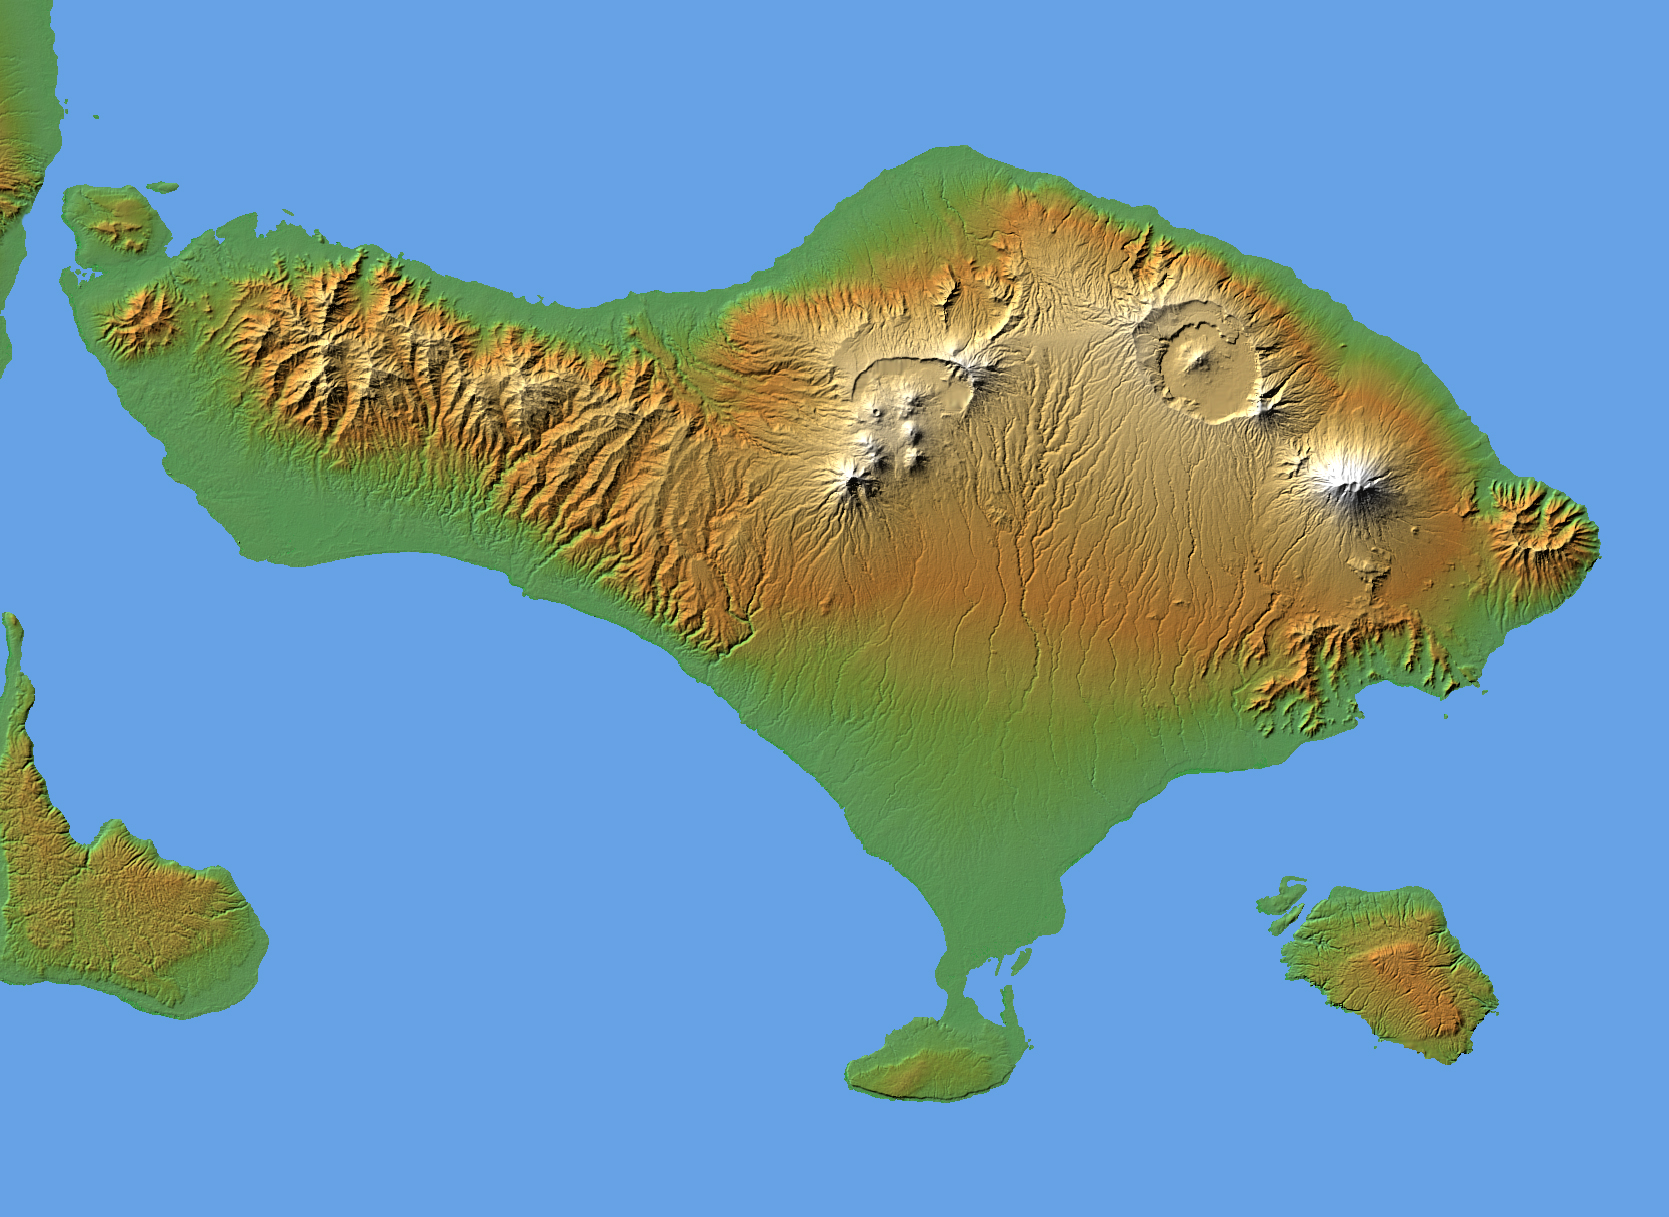

Bali, Shaded Relief and Colored Height

The volcanic nature of the island of Bali is evident in this shaded relief image generated with data from the Shuttle Radar Topography Mission (SRTM).

Bali, along with several smaller islands, make up one of the 27 Provinces of Indonesia. It lies over a major subduction zone where the Indo-Australian tectonic plate collides with the Sunda plate, creating one of the most volcanically active regions on the planet.

The most significant feature on Bali is Gunung Agung, the symmetric, conical mountain at the right-center of the image. This “stratovolcano,” 3,148 meters (10,308 feet) high, is held sacred in Balinese culture, and last erupted in 1963 after being dormant and thought inactive for 120 years. This violent event resulted in over 1,000 deaths, and coincided with a purification ceremony called Eka Dasa Rudra, meant to restore the balance between nature and man. This most important Balinese rite is held only once per century, and the almost exact correspondence between the beginning of the ceremony and the eruption is though to have great religious significance.

Two visualization methods were combined to produce the image: shading and color coding of topographic height. The shade image was derived by computing topographic slope in the northwest-southeast direction, so that northwest slopes appear bright and southeast slopes appear dark. Color coding is directly related to topographic height, with green at the lower elevations, rising through yellow and tan, to white at the highest elevations.

Elevation data used in this image were acquired by the Shuttle Radar Topography Mission aboard the Space Shuttle Endeavour, launched on Feb. 11, 2000. SRTM used the same radar instrument that comprised the Spaceborne Imaging Radar-C/X-Band Synthetic Aperture Radar (SIR-C/X-SAR) that flew twice on the Space Shuttle Endeavour in 1994. SRTM was designed to collect 3-D measurements of the Earth’s surface. To collect the 3-D data, engineers added a 60-meter (approximately 200-foot) mast, installed additional C-band and X-band antennas, and improved tracking and navigation devices. The mission is a cooperative project between NASA, the National Geospatial-Intelligence Agency (NGA) of the U.S. Department of Defense and the German and Italian space agencies. It is managed by NASA’s Jet Propulsion Laboratory, Pasadena, Calif., for NASA’s Earth Science Enterprise, Washington, D.C.

Location: 8.33 degrees South latitude, 115.17 degrees East longitude
Orientation: North toward the top, Mercator projection
Size: 153 by 112 kilometers (95 by 69 miles)
Image Data: shaded and colored SRTM elevation model
Date Acquired: February 2000

Credit: NASA/JPL/NIMA